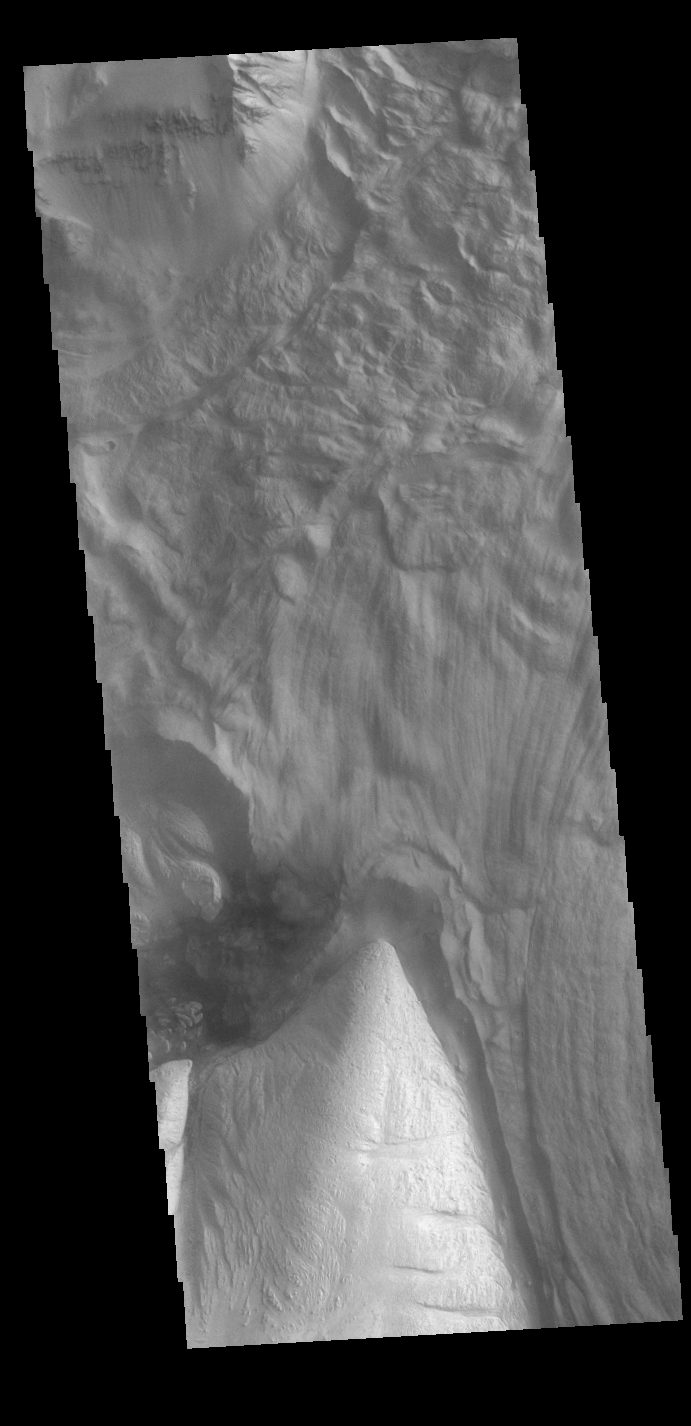

Ophir Chasma Landslide

This VIS image shows part of Ophir Chasma. Ophir Chasma is part of Valles Marineris, the largest canyon system on Mars. At the top of the image is a portion of a large landslide deposit which originate at the northern wall of the canyon. The bright toned part at the bottom of the image is the northern extent of Beatis Mensa, a large layered deposit within the canyon.

Credit: NASA/JPL-Caltech/ASU